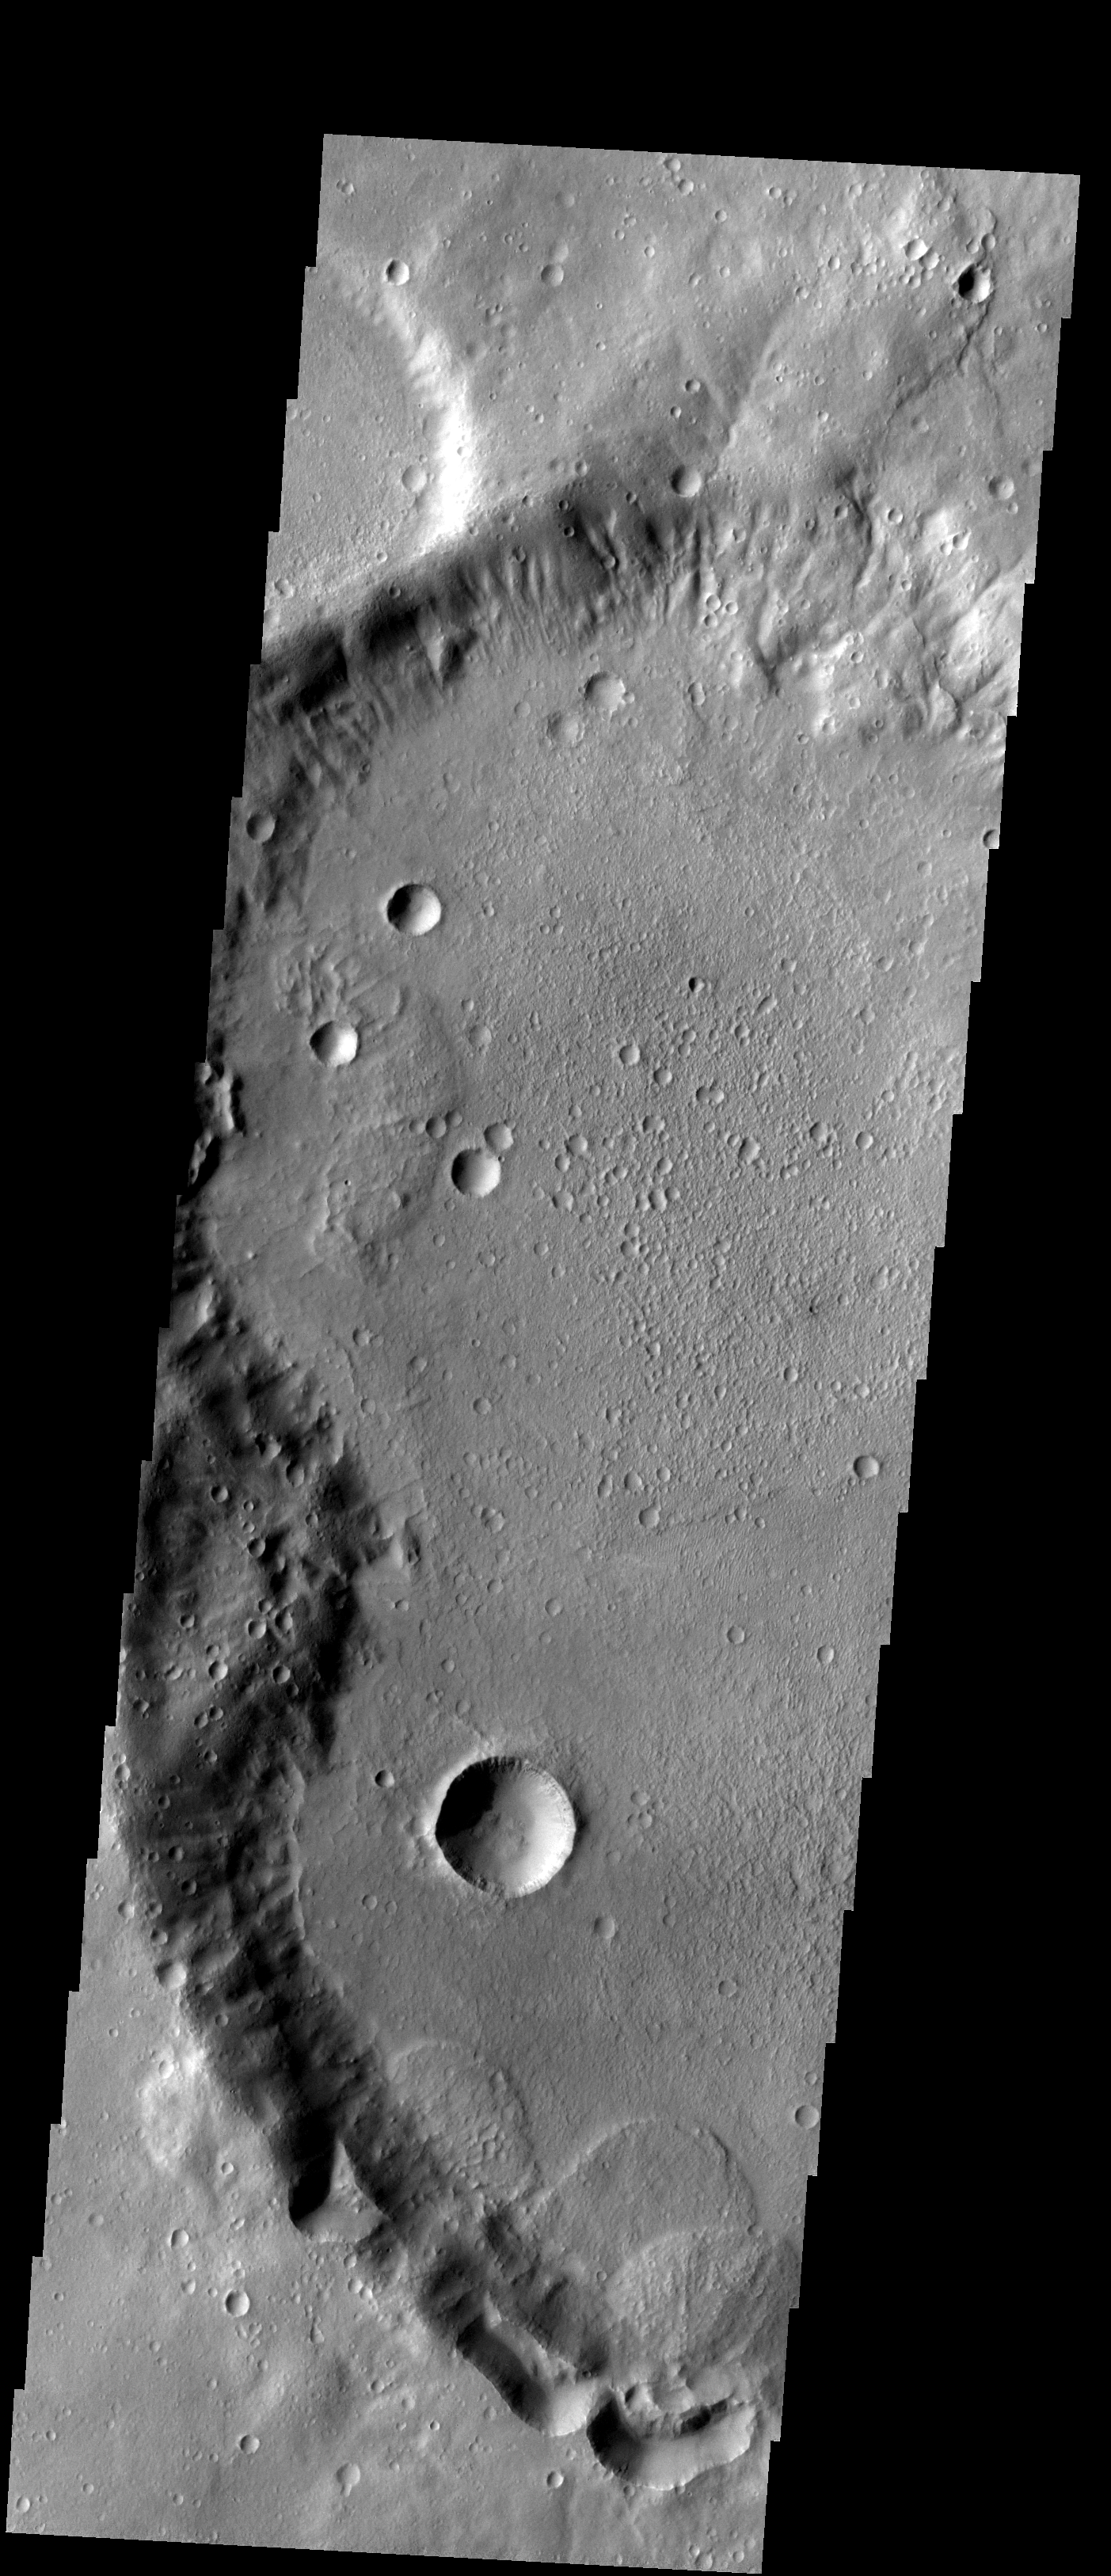

Landslides

The three landslides in this image are located within an unnamed crater in Noachis Terra.

Image information: VIS instrument. Latitude -31.3N, Longitude 349.0E. 17 meter/pixel resolution.

Please see the THEMIS Data Citation Note for details on crediting THEMIS images.

Note: this THEMIS visual image has not been radiometrically nor geometrically calibrated for this preliminary release. An empirical correction has been performed to remove instrumental effects. A linear shift has been applied in the cross-track and down-track direction to approximate spacecraft and planetary motion. Fully calibrated and geometrically projected images will be released through the Planetary Data System in accordance with Project policies at a later time.

NASA’s Jet Propulsion Laboratory manages the 2001 Mars Odyssey mission for NASA’s Office of Space Science, Washington, D.C. The Thermal Emission Imaging System (THEMIS) was developed by Arizona State University, Tempe, in collaboration with Raytheon Santa Barbara Remote Sensing. The THEMIS investigation is led by Dr. Philip Christensen at Arizona State University. Lockheed Martin Astronautics, Denver, is the prime contractor for the Odyssey project, and developed and built the orbiter. Mission operations are conducted jointly from Lockheed Martin and from JPL, a division of the California Institute of Technology in Pasadena.

Credit: NASA/JPL/ASU